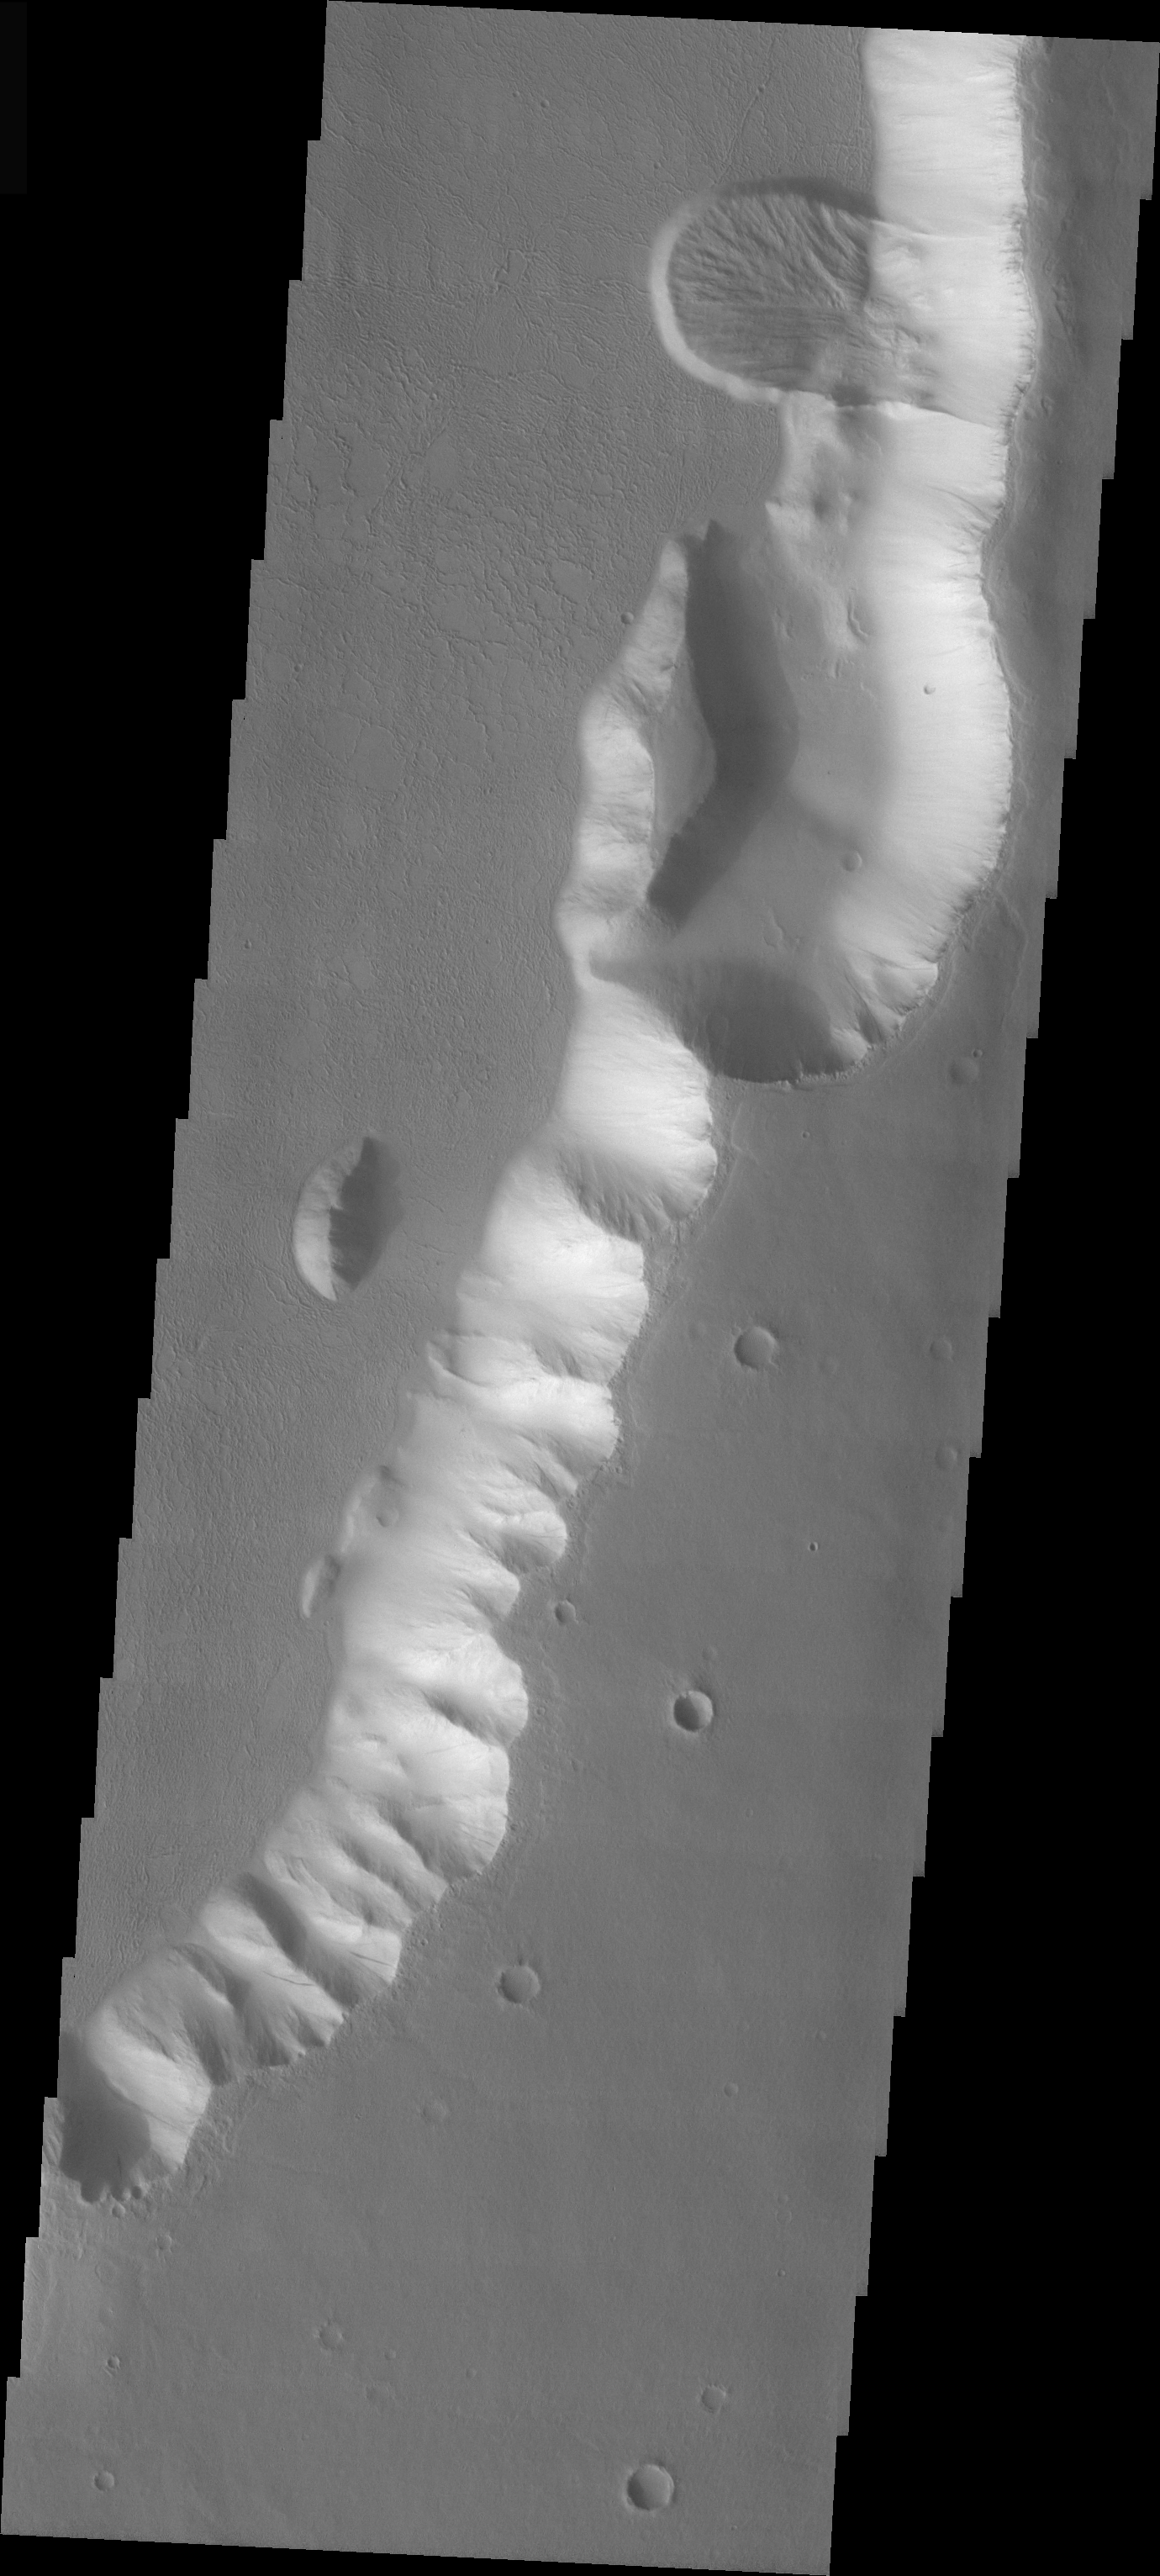

Tharsis Landslide

The landslide in the VIS image occurs in the Tharsis region of Mars, just north of Hebes Chasma. The volcanic flows forming the lower surface in the image have a platy texture. The landslide is younger than the volcanic flow, as the landslide sits on top of the flow surface.

Image information: VIS instrument. Latitude 5, Longitude 282.4 East (77.6 West). 19 meter/pixel resolution.

Note: this THEMIS visual image has not been radiometrically nor geometrically calibrated for this preliminary release. An empirical correction has been performed to remove instrumental effects. A linear shift has been applied in the cross-track and down-track direction to approximate spacecraft and planetary motion. Fully calibrated and geometrically projected images will be released through the Planetary Data System in accordance with Project policies at a later time.

NASA’s Jet Propulsion Laboratory manages the 2001 Mars Odyssey mission for NASA’s Office of Space Science, Washington, D.C. The Thermal Emission Imaging System (THEMIS) was developed by Arizona State University, Tempe, in collaboration with Raytheon Santa Barbara Remote Sensing. The THEMIS investigation is led by Dr. Philip Christensen at Arizona State University. Lockheed Martin Astronautics, Denver, is the prime contractor for the Odyssey project, and developed and built the orbiter. Mission operations are conducted jointly from Lockheed Martin and from JPL, a division of the California Institute of Technology in Pasadena.

Credit: NASA/JPL/Arizona State University